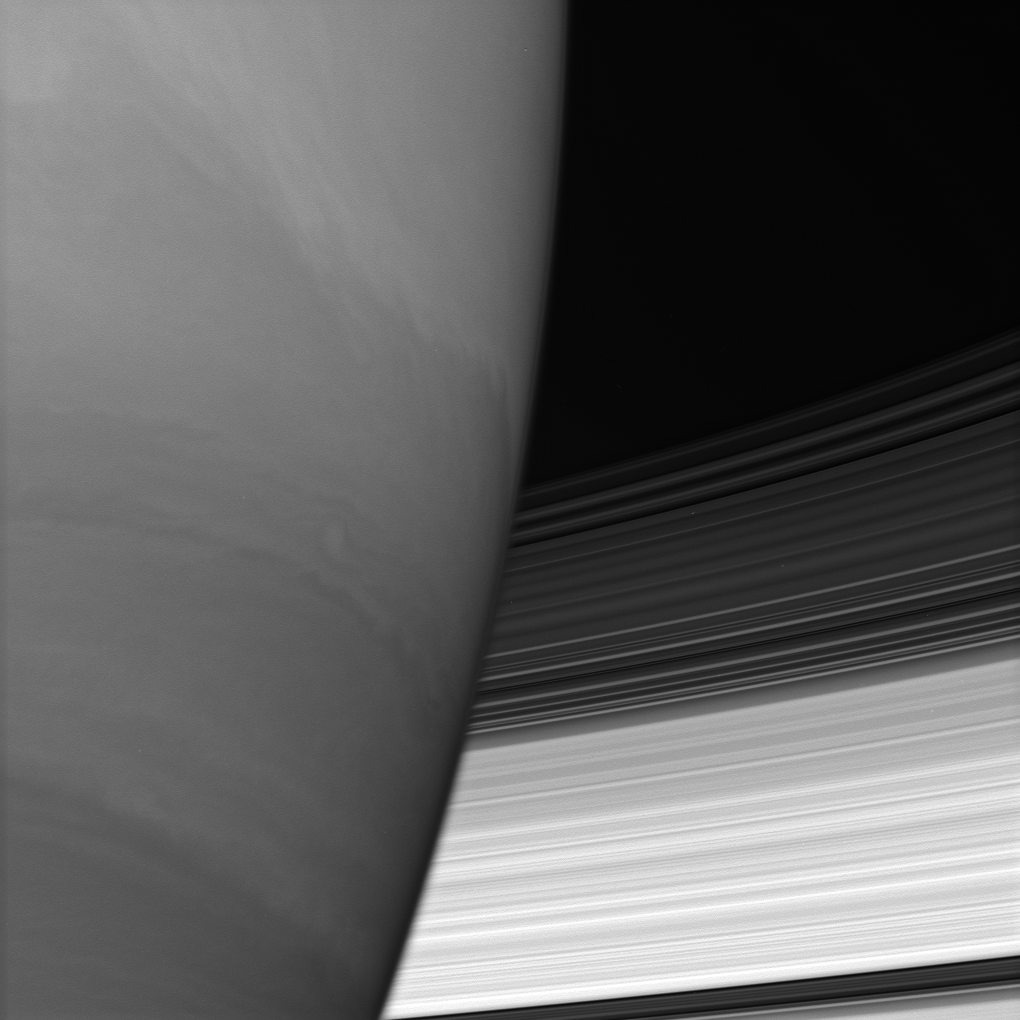

Saturn Hides the Rings

Saturn’s B and C rings disappear behind the immense planet. Where they meet the limb, the rings appear to bend slightly owing to upper-atmospheric refraction.

Crenulations –irregularly wavy or serrated features — in the planet’s clouds denote the locations of turbulent belt/zone boundaries.

The image was taken using a spectral filter sensitive to wavelengths of infrared light centered at 728 nanometers. The view was obtained with the Cassini spacecraft wide-angle camera on Aug. 16, 2006 at a distance of approximately 256,000 kilometers (159,000 miles) from Saturn. Image scale is 12 kilometers (7 miles) per pixel.

The Cassini-Huygens mission is a cooperative project of NASA, the European Space Agency and the Italian Space Agency. The Jet Propulsion Laboratory, a division of the California Institute of Technology in Pasadena, manages the mission for NASA’s Science Mission Directorate, Washington, D.C. The Cassini orbiter and its two onboard cameras were designed, developed and assembled at JPL. The imaging operations center is based at the Space Science Institute in Boulder, Colo.

Credit: NASA/JPL/Space Science Institute